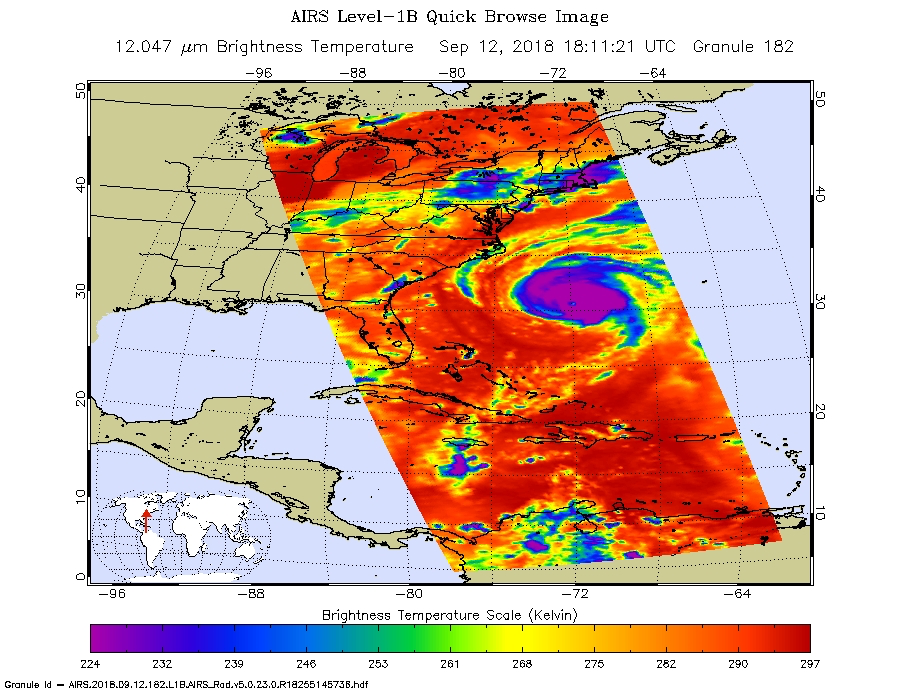

Hurricane Florence as seen by NASA’s AIRS Instrument

Figure 1

This image, taken at 1:35 pm local time on Tuesday, September 11, 2018 by the Atmospheric Infrared Sounder (AIRS) onboard NASA’s Aqua satellite shows Hurricane Florence whose strong winds are expected to reach the Carolina coast late Thursday. Florence intensified from a Category 2 to a Category 4 storm in a matter of hours. As of Tuesday evening, Florence had maximum sustained winds of 140 mph (225 kph).

Figure 1 shows Hurricane Florence in visible light, much as our eyes would see it. This is a classic image of a strong hurricane, with a well-defined eye near the center of a large, thick cloud shield containing bands of very thick clouds, and high, thin clouds far from the storm where air flows away from the thick rain clouds.

AIRS has more than 2,000 “channels” that capture various hues of infrared, and this image represents the temperature of the cloud tops and the ocean surface (called “brightness temperature” in the image). Purple shows very cold clouds high in the atmosphere, blue and green show the warmer temperatures of lower clouds, and red shows the surface. Florence has the characteristics of a mature, powerful hurricane: an extensive, nearly symmetric ring of deep, cold rain clouds in purple; slightly shallower rain clouds in the outer perimeter seen in green; a large area of cloud-free air flowing away from the storm in red; and a well-defined eye (seen as the greenish spot near the center) where warm low clouds can be seen below.

AIRS, in conjunction with the Advanced Microwave Sounding Unit, AMSU, senses emitted infrared and microwave radiation from Earth to provide a three-dimensional look at Earth’s weather and climate. Working in tandem, the two instruments make simultaneous observations down to Earth’s surface, even in the presence of heavy clouds. With more than 2,000 channels sensing different regions of the atmosphere, the system creates a global, three-dimensional map of atmospheric temperature and humidity, cloud amounts and heights, greenhouse gas concentrations, and many other atmospheric phenomena. Launched into Earth orbit in 2002, the AIRS and AMSU instruments fly onboard NASA’s Aqua spacecraft and are managed by NASA’s Jet Propulsion Laboratory in Pasadena, California, under contract to NASA. JPL is a division of the California Institute of Technology in Pasadena.

Credit: NASA/JPL-Caltech